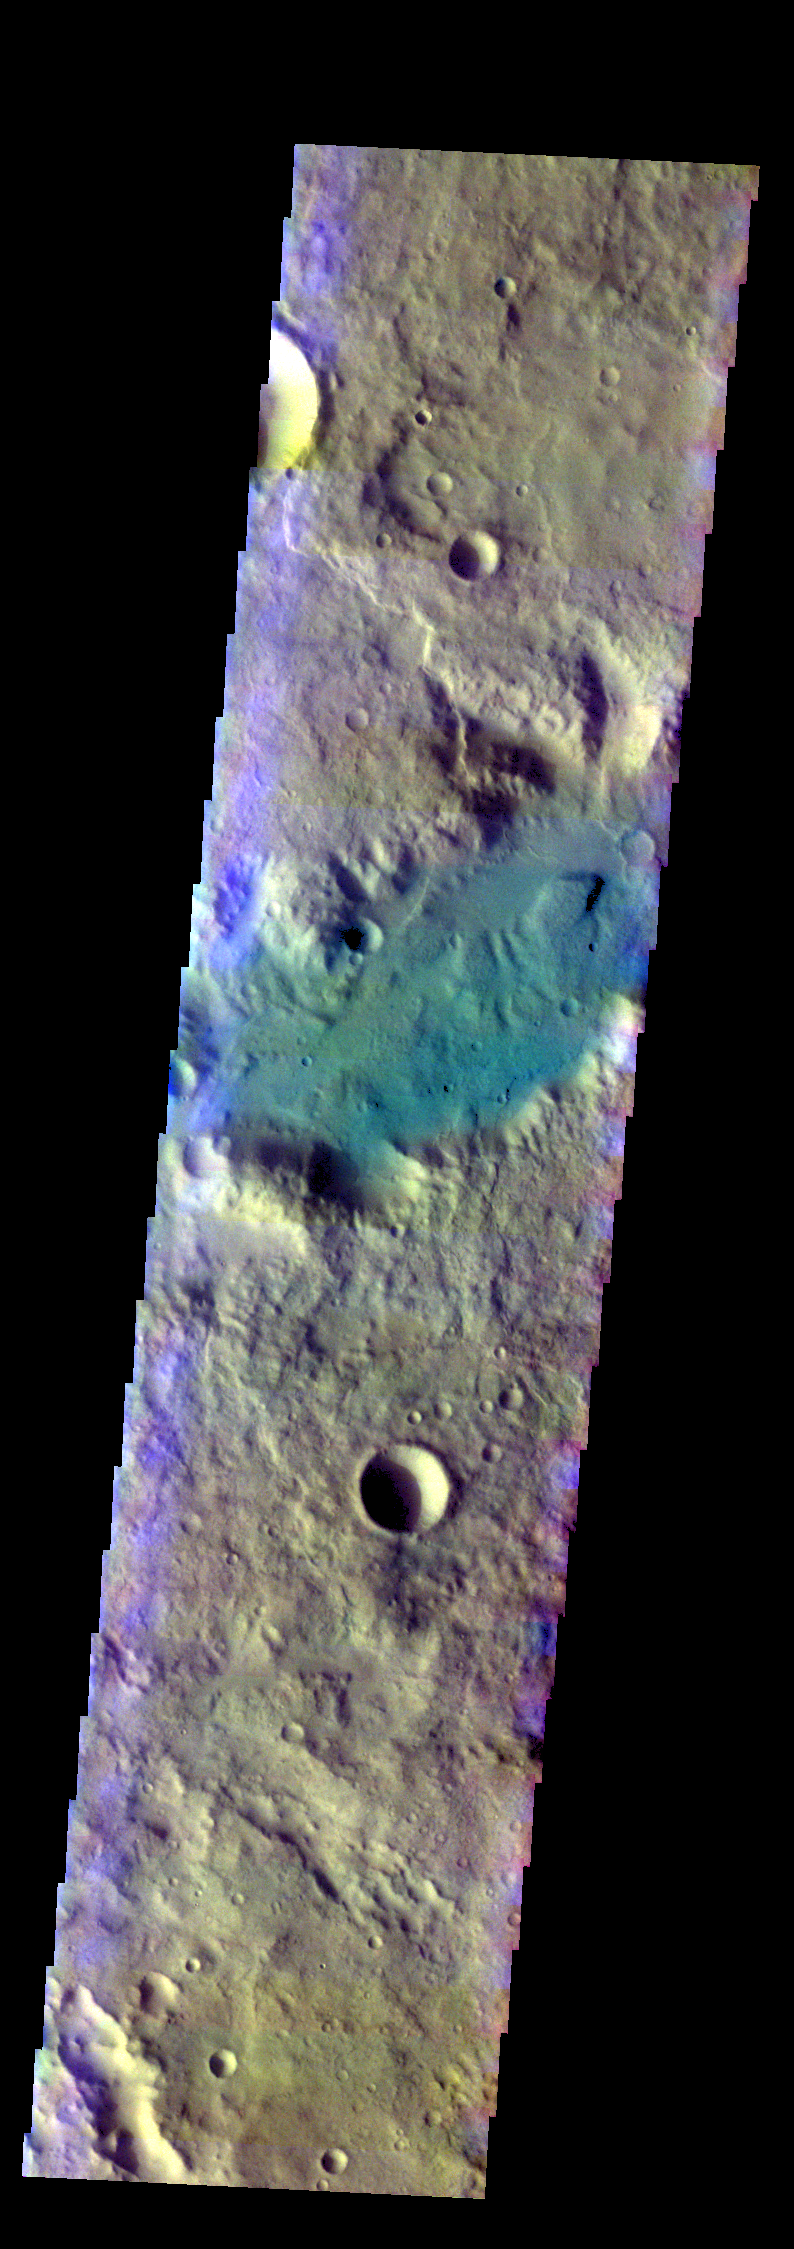

Channel – False Color

The THEMIS VIS camera contains 5 filters. The data from different filters can be combined in multiple ways to create a false color image. These false color images may reveal subtle variations of the surface not easily identified in a single band image. Today’s false color image shows part of an unnamed channel in Terra Cimmeria.

Credit: NASA/JPL-Caltech/ASU